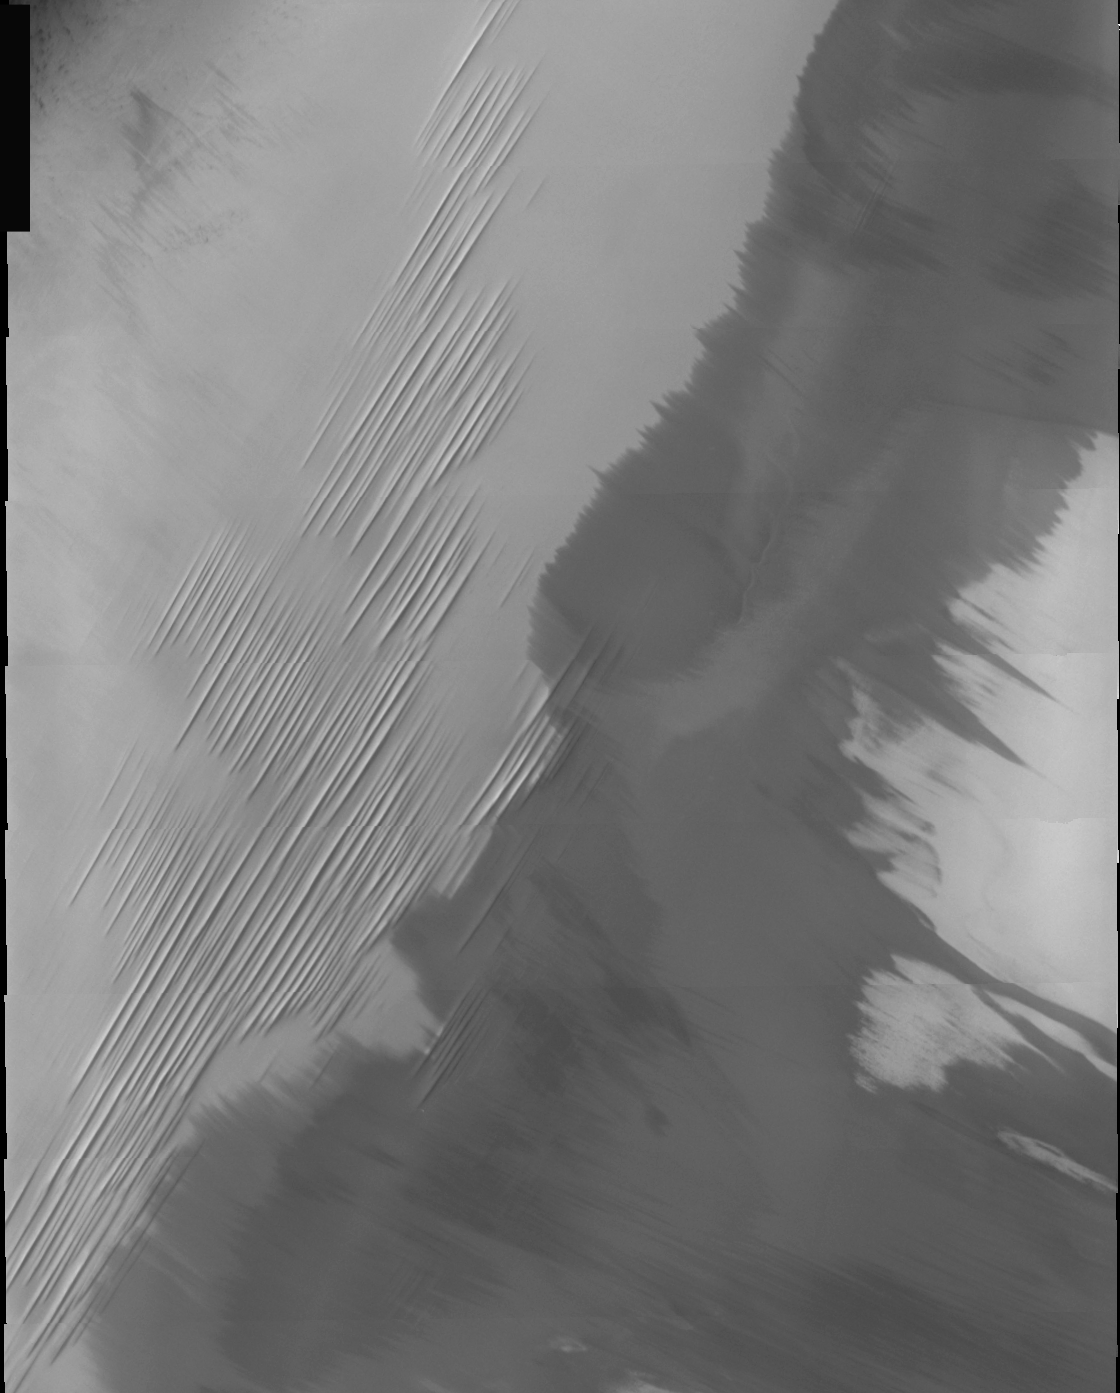

THEMIS Images as Art #41

Welcome to the second annual THEMIS ART MONTH. From Jan. 31 through March 4 we will be showcasing images for their aesthetic value, rather than their science content. Portions of these images resemble things in our everyday lives, from animals to letters of the alphabet. We hope you enjoy our fanciful look at Mars!

If these are the needles, where’s the haystack?

Note: this THEMIS visual image has not been radiometrically nor geometrically calibrated for this preliminary release. An empirical correction has been performed to remove instrumental effects. A linear shift has been applied in the cross-track and down-track direction to approximate spacecraft and planetary motion. Fully calibrated and geometrically projected images will be released through the Planetary Data System in accordance with Project policies at a later time.

NASA’s Jet Propulsion Laboratory manages the 2001 Mars Odyssey mission for NASA’s Office of Space Science, Washington, D.C. The Thermal Emission Imaging System (THEMIS) was developed by Arizona State University, Tempe, in collaboration with Raytheon Santa Barbara Remote Sensing. The THEMIS investigation is led by Dr. Philip Christensen at Arizona State University. Lockheed Martin Astronautics, Denver, is the prime contractor for the Odyssey project, and developed and built the orbiter. Mission operations are conducted jointly from Lockheed Martin and from JPL, a division of the California Institute of Technology in Pasadena.

Credit: NASA/JPL/Arizona State University